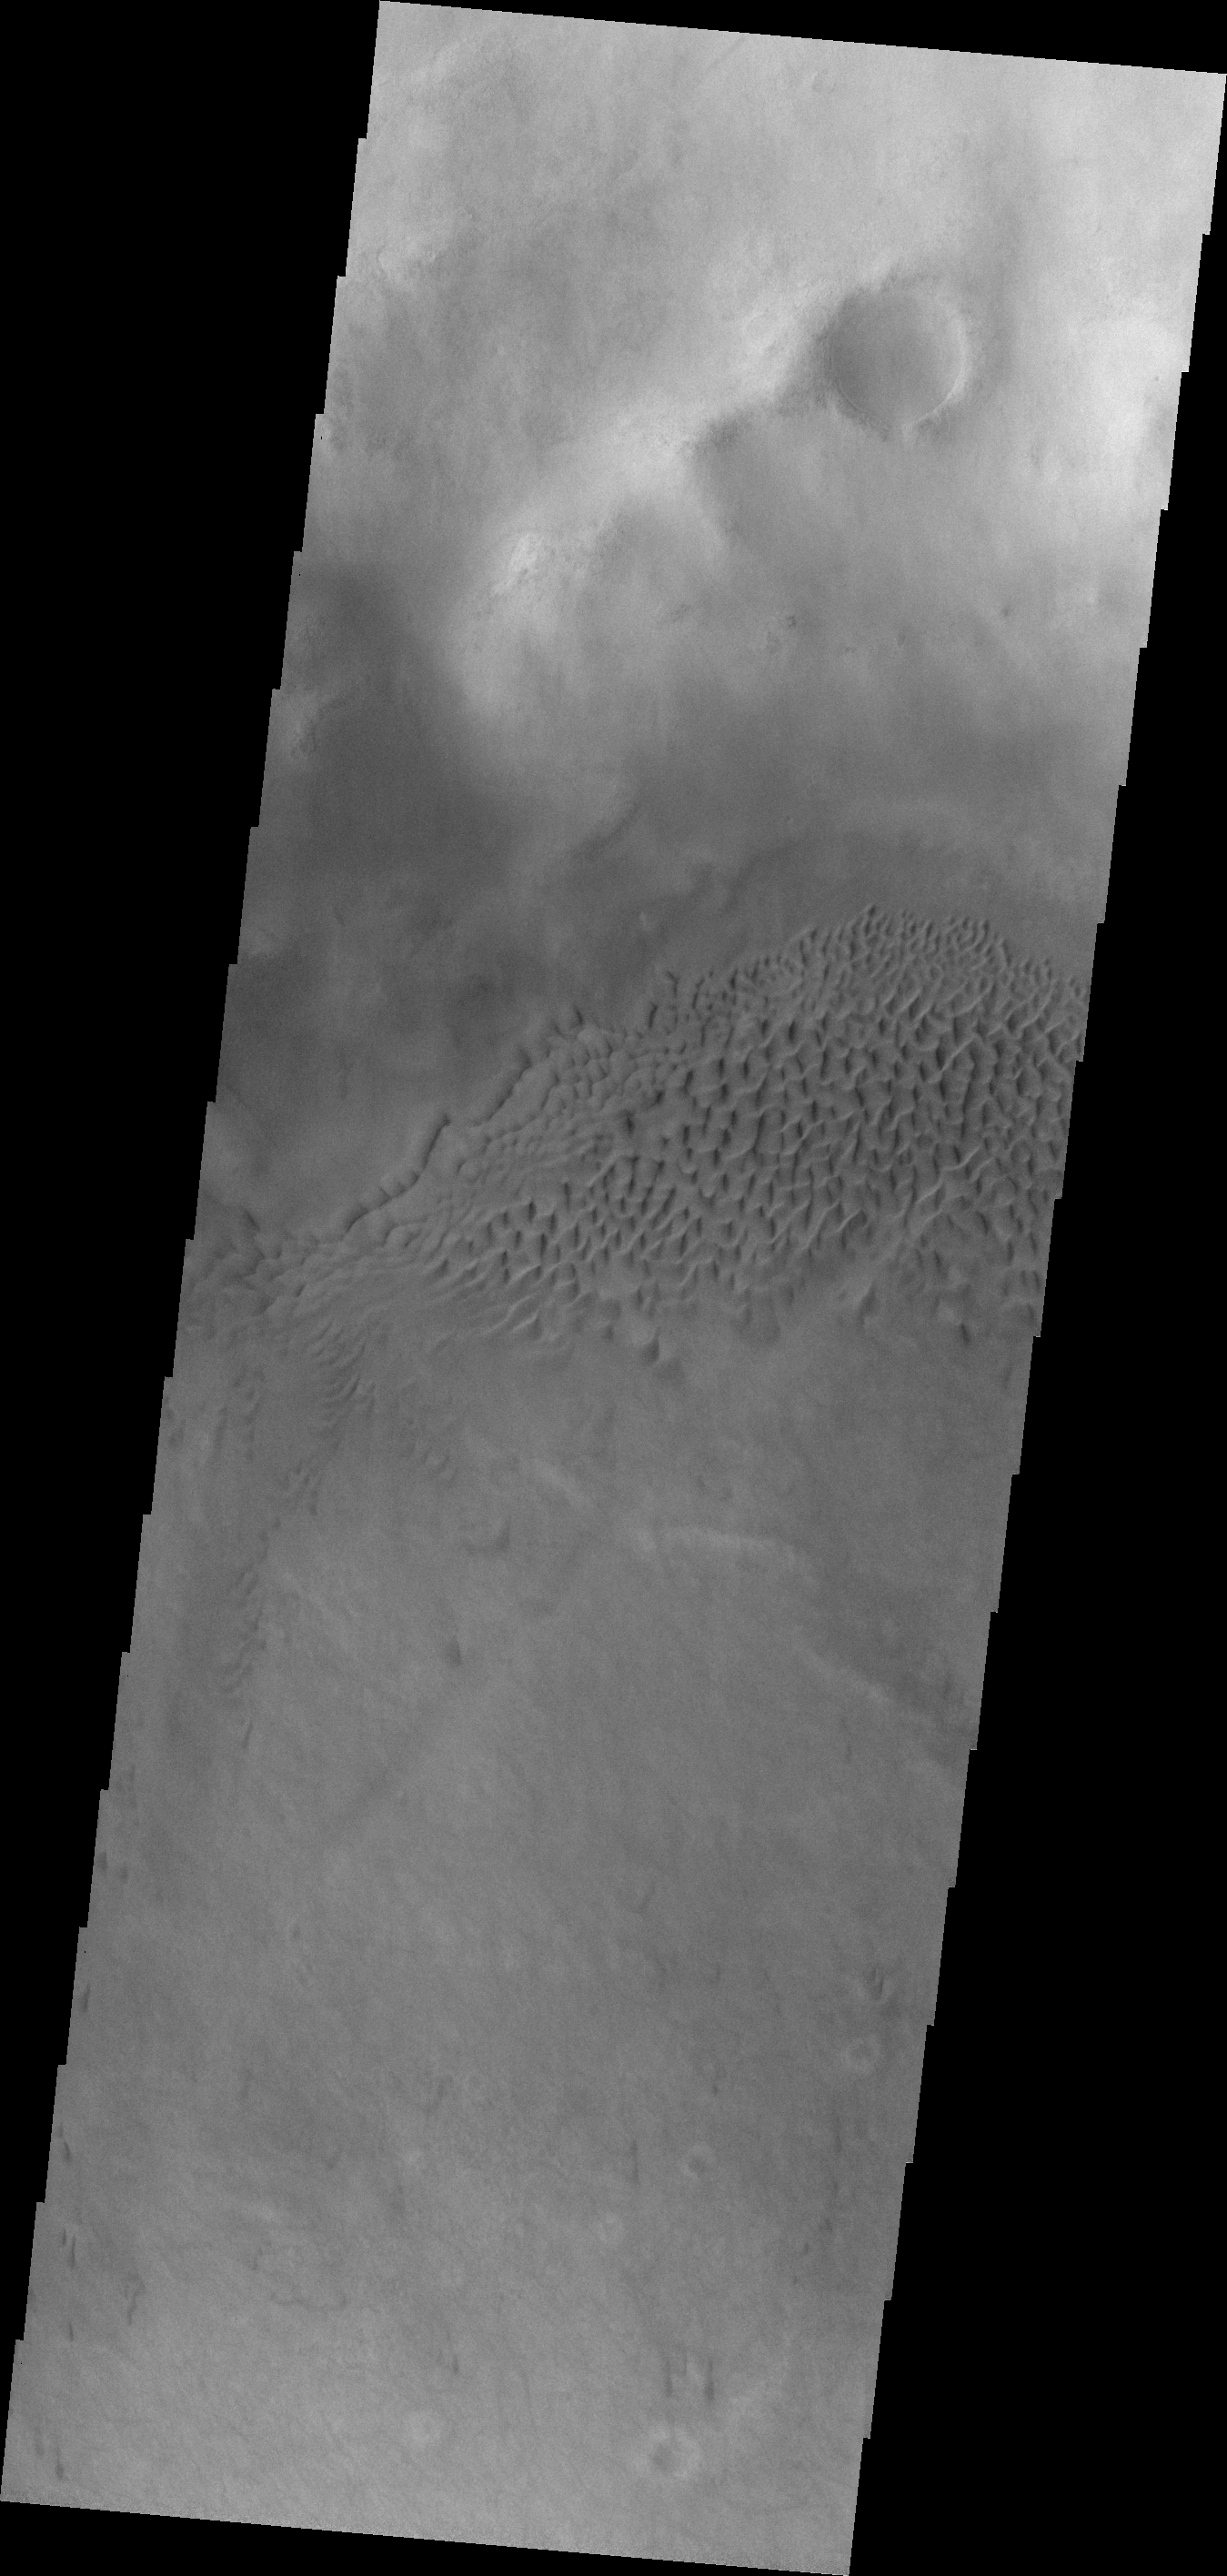

Hussey Crater Dunes

This VIS image shows part of the dune field on the floor of Hussey Crater.

Credit: NASA/JPL-Caltech/ASU